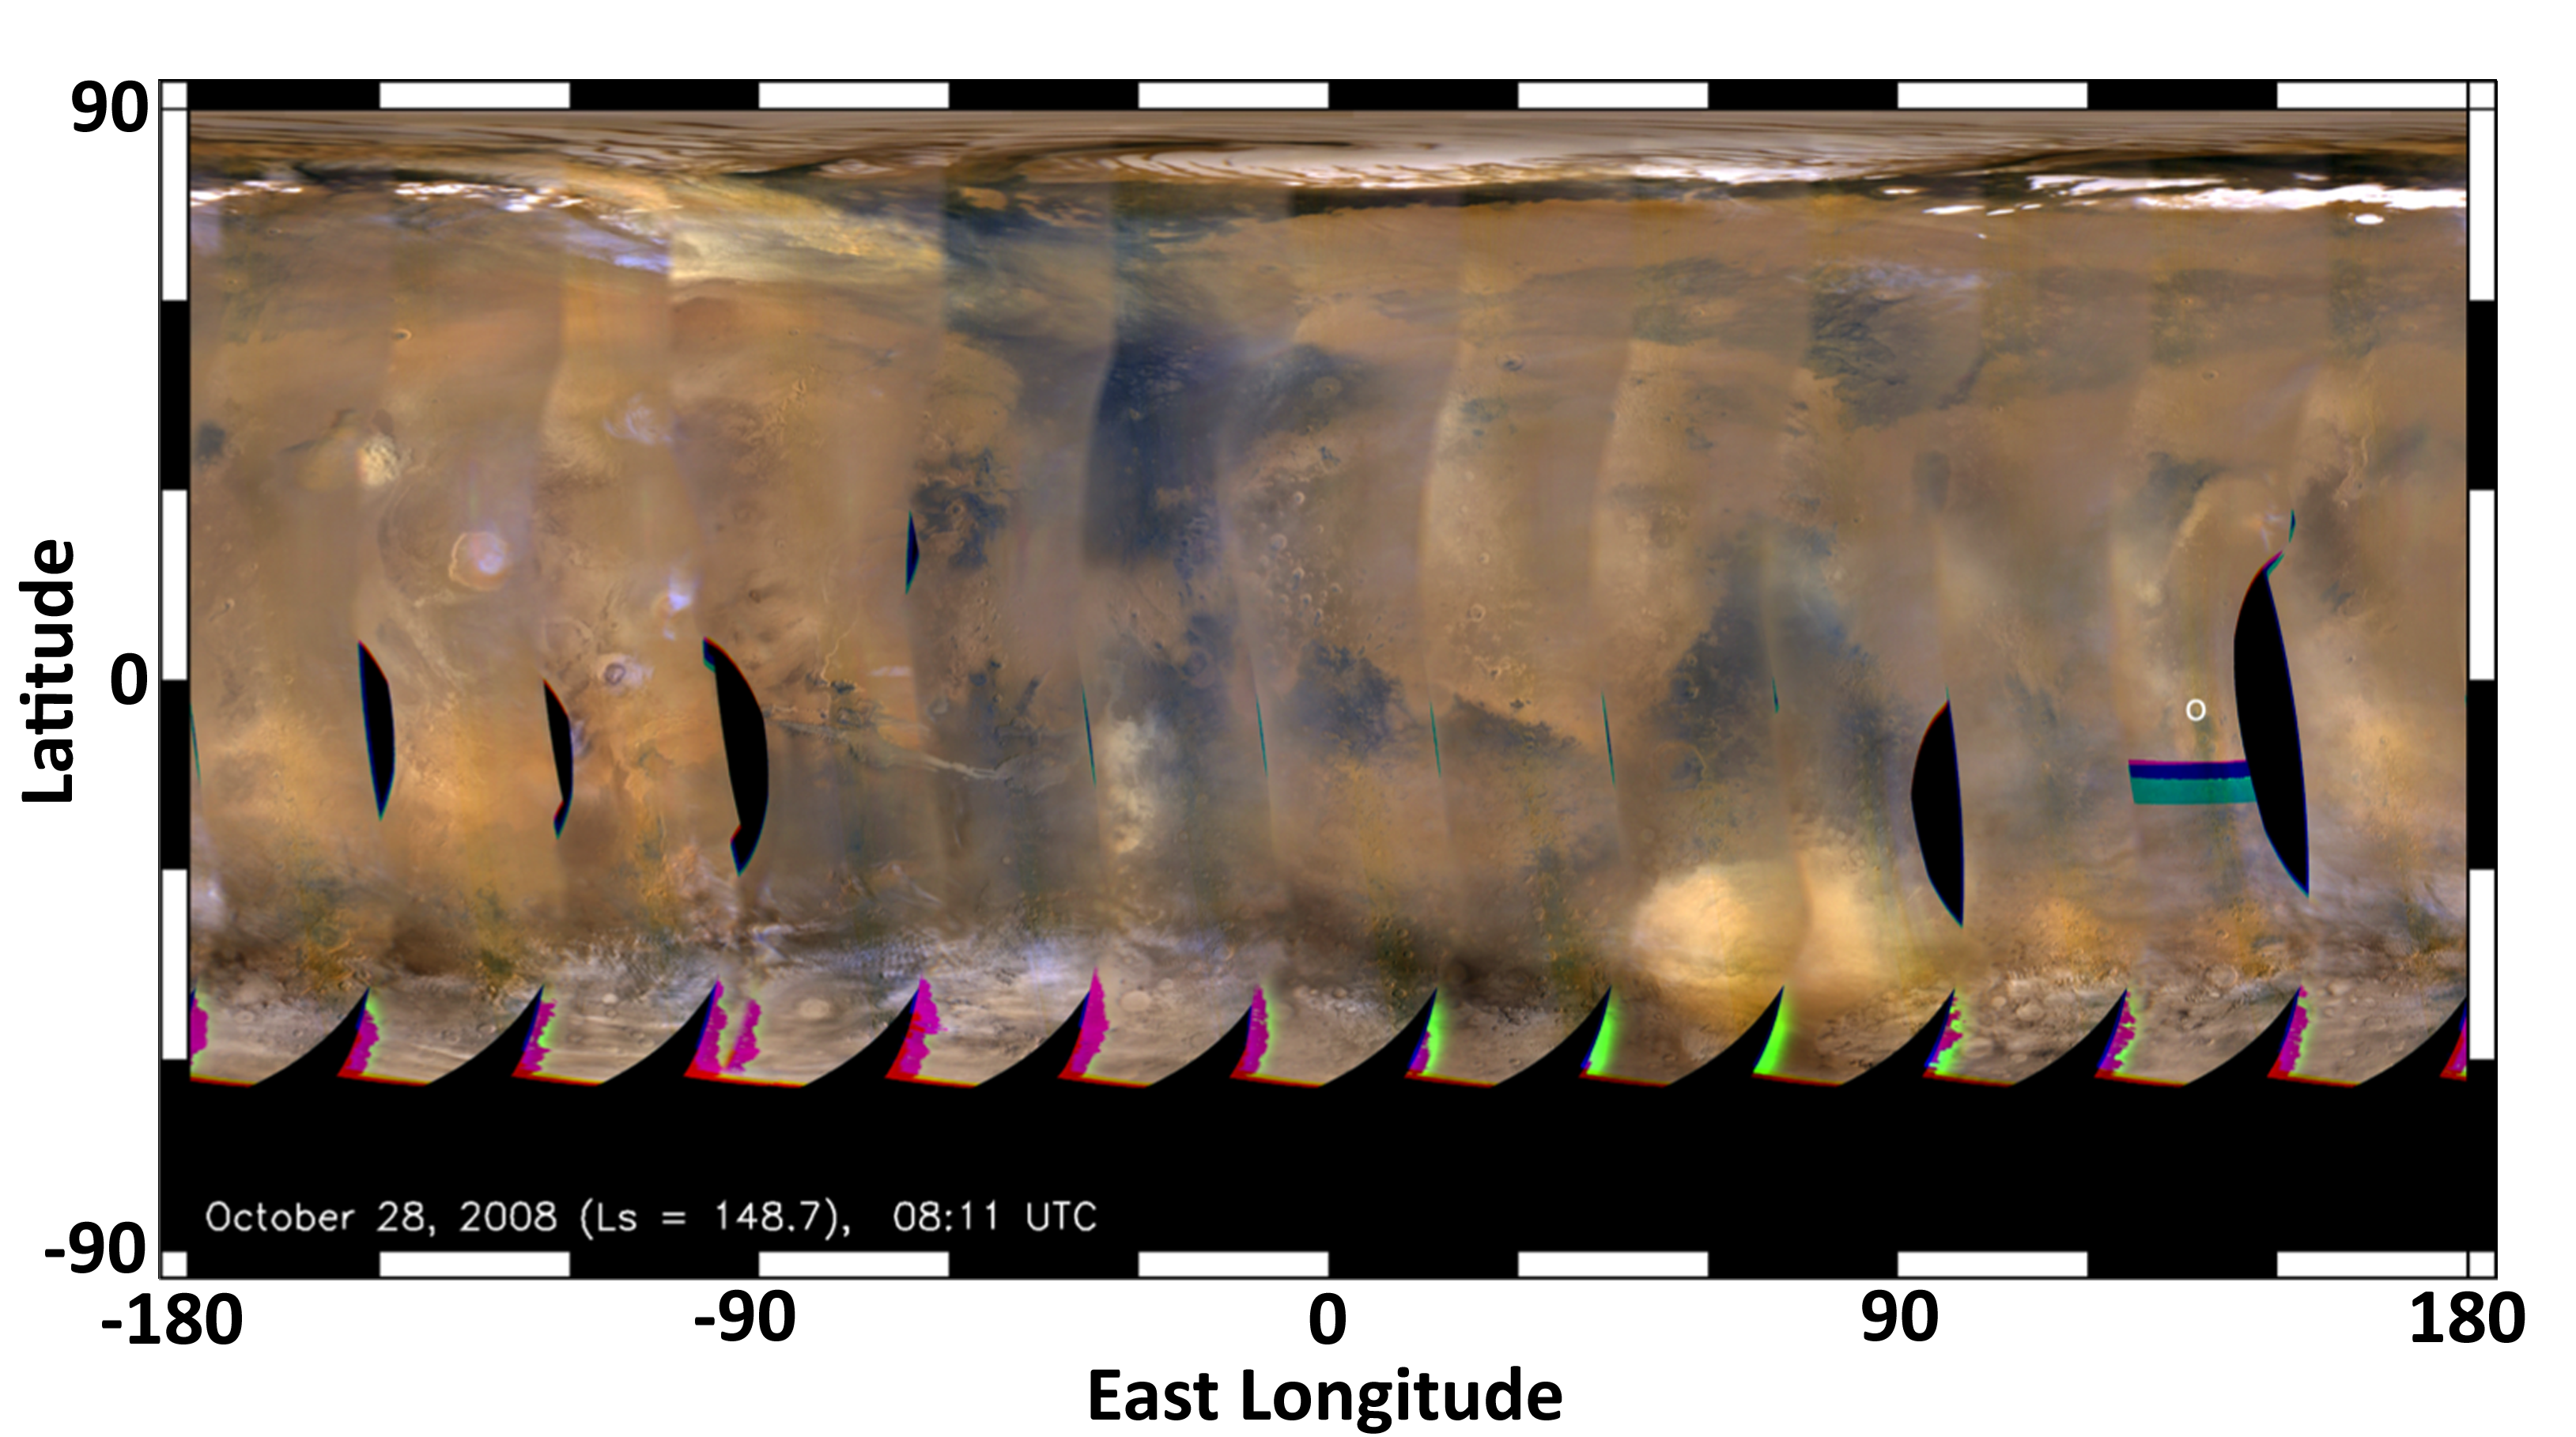

Mars Weather Map, 2008

This global map of Mars was acquired on Oct. 28, 2008, by the Mars Color Imager instrument on NASA’s Mars Reconnaissance Orbiter. It was acquired during the same season that NASA’s Curiosity rover will land in, but two Mars years earlier. It is remarkably free of water ice clouds when compared with the maps acquired this year in the days leading up to Curiosity’s landing.

In 2008, during this season, the planet was dustier than usual. Larger amounts of dust cause sunlight to warm the atmosphere and make it less dense, which means less stopping power for a landing rover. What’s more, dusty conditions can lead to an increased chance for small, intense dust storms, another challenge for rover landings. So far, the weather forecast for Curiosity calls for a clearer atmosphere; nonetheless, the spacecraft has been designed to land safely under conditions similar to those observed in 2008.

The map is a rectangular projection of Mars (from 90 degrees latitude to minus 90 degrees latitude, and minus 180 degrees longitude to 180 degrees east longitude). The landing site is located on the right side of the map, near 137 degrees east longitude and 4.5 degrees south latitude. Along the northern (top) and southern (bottom) parts of the map there are patches of orange clouds, indicating dust lofted into the atmosphere.

Credit: NASA/JPL-Caltech/MSSS